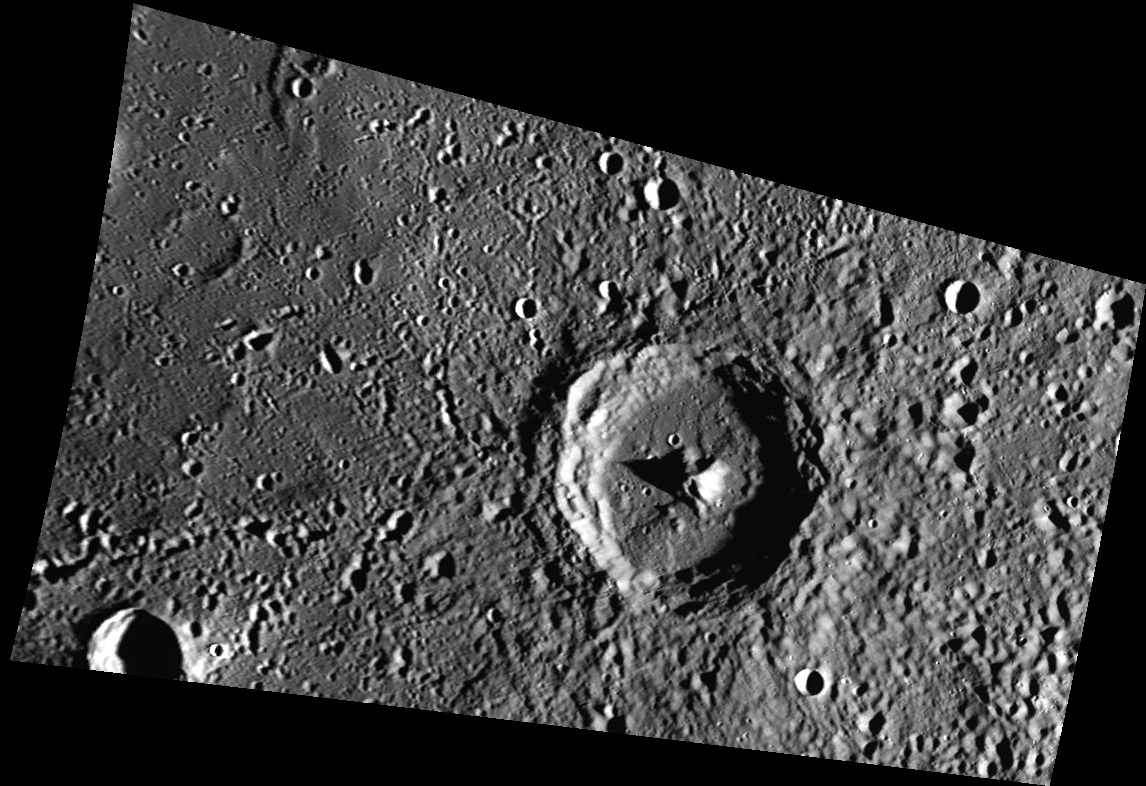

Kosho’s Debut

Originally released on Oct. 9, 2013

Today’s image introduces crater Kosho, which sits in Mercury’s northern hemisphere. Kosho, 65 km (~40 mi.) in diameter, is a complex crater. The long shadows in this image accentuate Kosho’s central peak, which is approximately 2 km (~1.2 mi.) high. Kosho crater is named for a thirteenth century Japanese sculptor famous for his depictions of Buddhist Monks.

This image was acquired as part of MDIS’s minimum-phase-angle color campaign. Near the north polar region, the incidence angle (measured from the vertical) is always fairly high because the Sun is low on the horizon. The minimum-phase-angle color campaign acquires images under conditions that minimize the shadows in an image by viewing the surface as nearly as possible from the same direction as the Sun’s illumination, which minimizes the phase angle. Images are acquired through five of the WAC’s narrow-band color filters, for regions north of 60° N, at an average resolution of 500 meters/pixel. The minimum-phase-angle color campaign began in March 2013.

Date acquired: September 17, 2013
Image Mission Elapsed Time (MET): 21703926
Image ID: 4836915
Instrument: Wide Angle Camera (WAC) of the Mercury Dual Imaging System (MDIS)
WAC filter: 7 (748 nanometers)
Center Latitude: 60.01°
Center Longitude: 220.2° E
Resolution: 269 meters/pixel
Scale:Kosho crater is approximately 65 km (40 mi.) in diameter
Incidence Angle: 83.3°
Emission Angle: 55.3°
Phase Angle: 28.0°

The MESSENGER spacecraft is the first ever to orbit the planet Mercury, and the spacecraft’s seven scientific instruments and radio science investigation are unraveling the history and evolution of the Solar System’s innermost planet. MESSENGER acquired over 150,000 images and extensive other data sets. MESSENGER is capable of continuing orbital operations until early 2015.

For information regarding the use of images, see the MESSENGER image use policy.

Credit: NASA/Johns Hopkins University Applied Physics Laboratory/Carnegie Institution of Washington